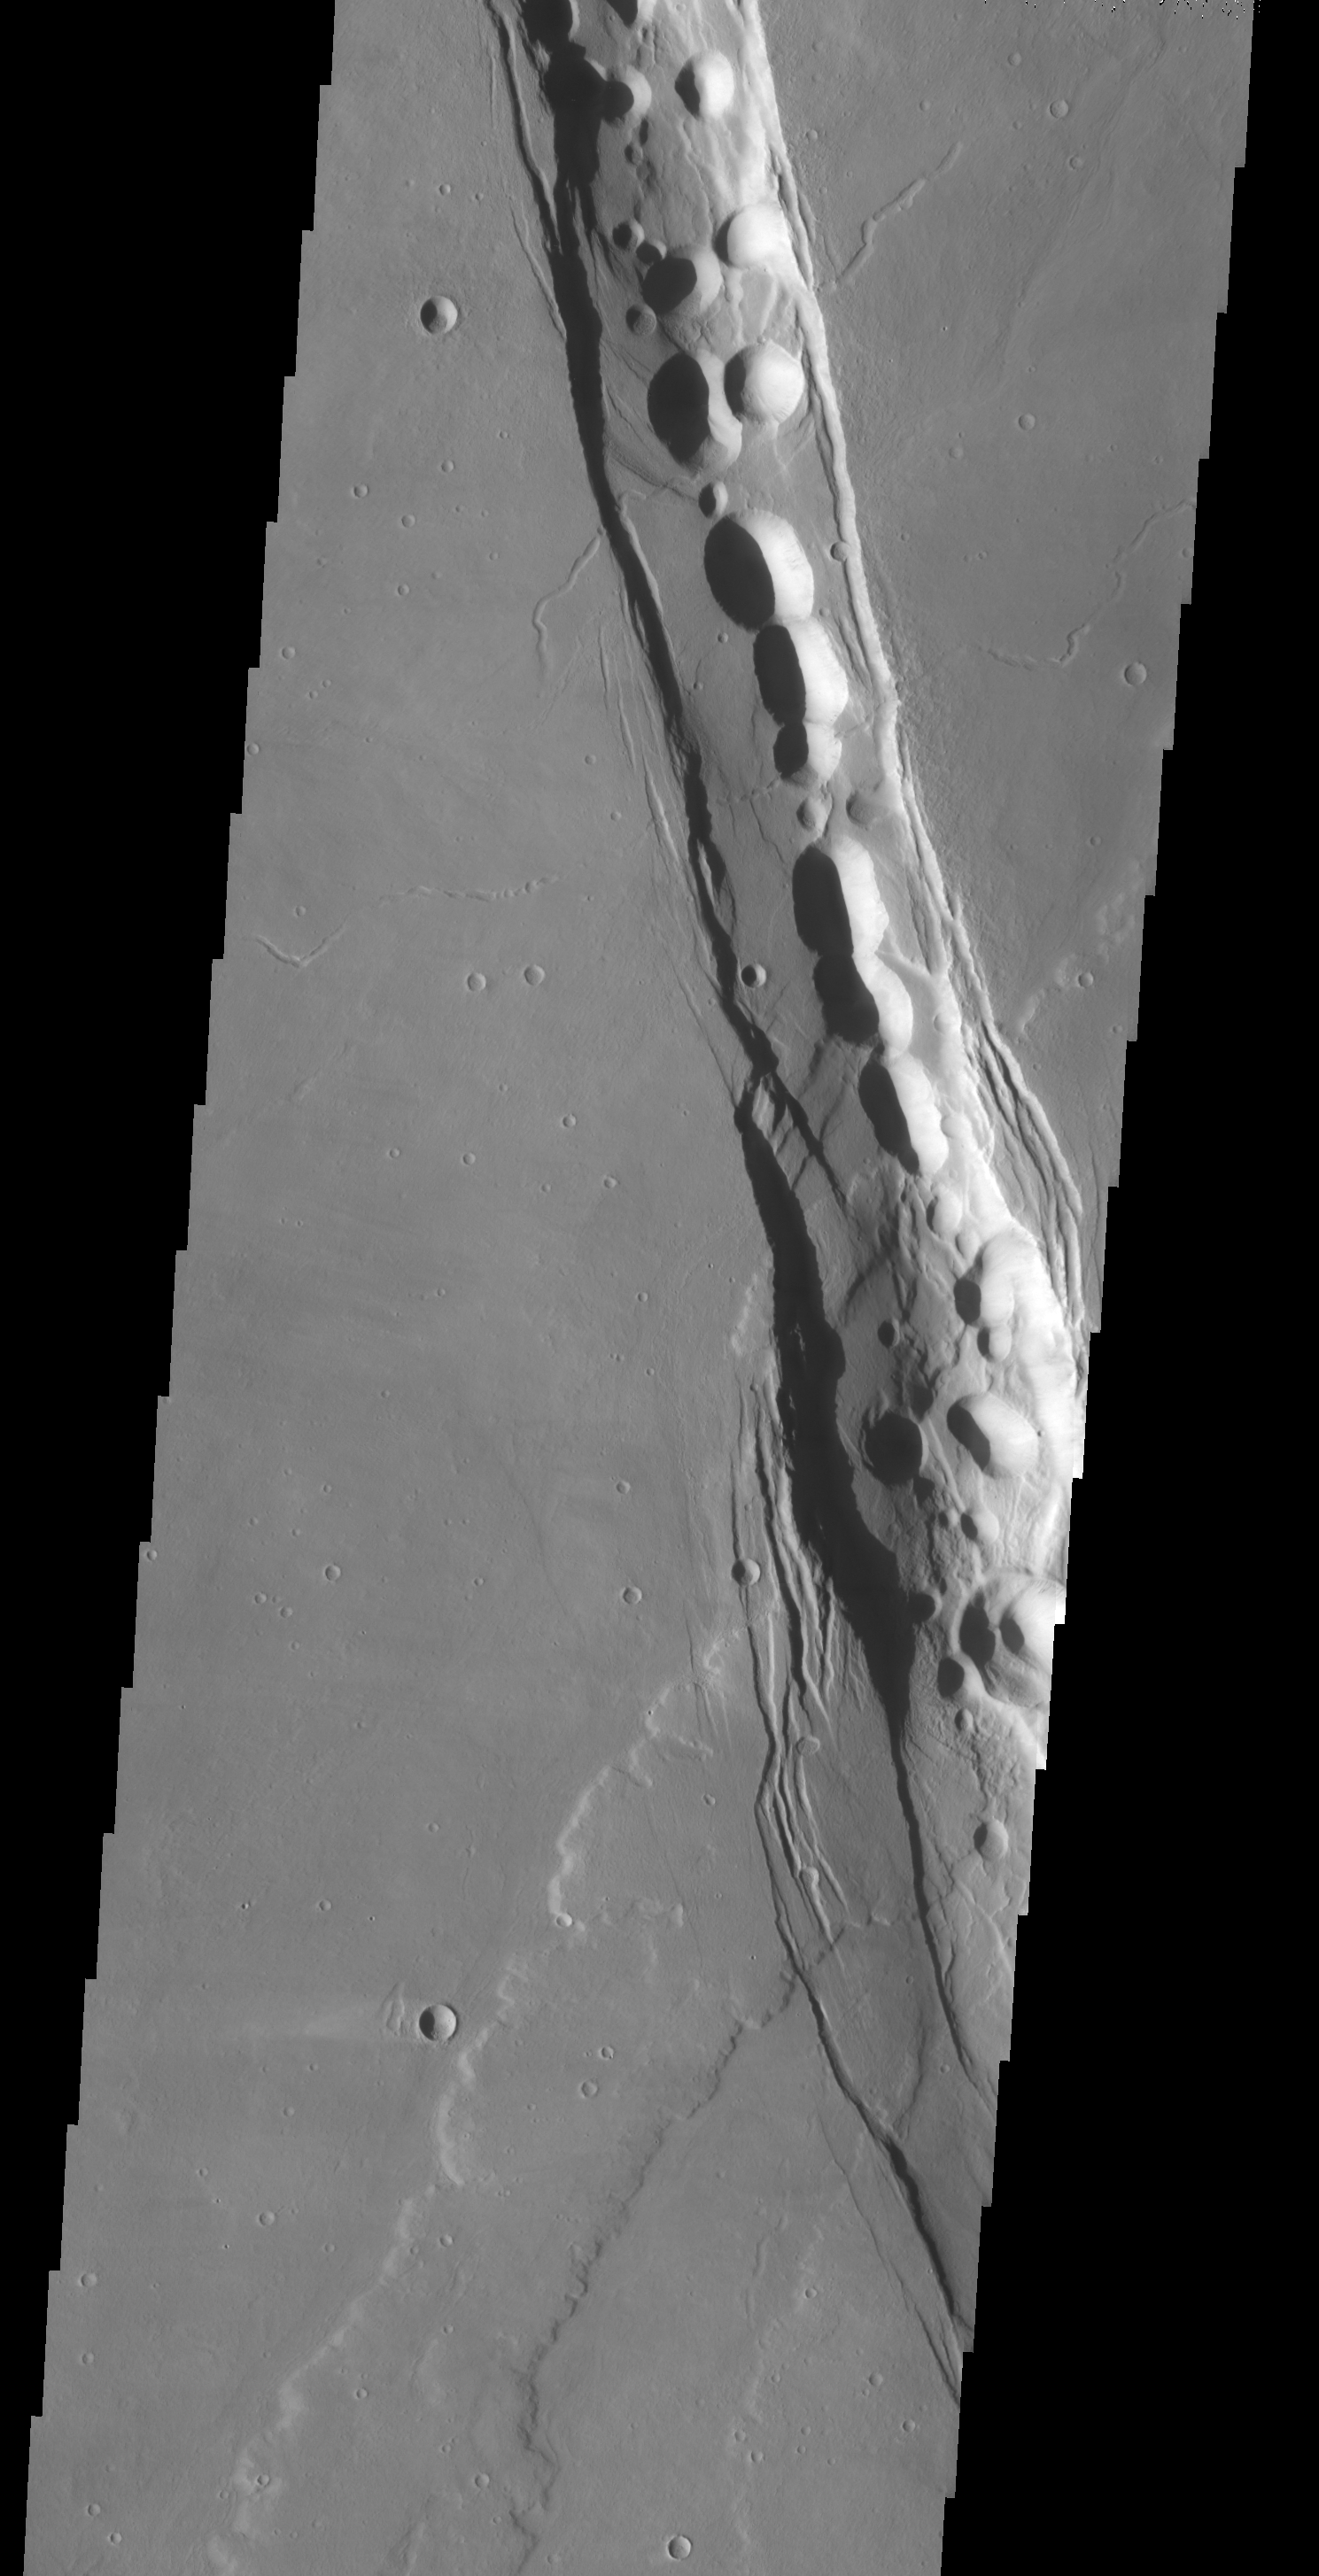

Tractus Catena Collapse Pits

We will be looking at collapse pits for the next two weeks. Collapse pits on Mars are formed in several ways. In volcanic areas, channelized lava flows can form roofs which insulate the flowing lava. These features are termed lava tubes on Earth and are common features in basaltic flows. After the lava has drained, parts of the roof of the tube will collapse under its own weight. These collapse pits will only be as deep as the bottom of the original lava tube. Another type of collapse feature associated with volcanic areas arises when very large eruptions completely evacuate the magma chamber beneath the volcano. The weight of the volcano will cause the entire edifice to subside into the void space below it. Structural features including fractures and graben will form during the subsidence. Many times collapse pits will form within the graben. In addition to volcanic collapse pits, Mars has many collapse pits formed when volatiles (such as subsurface ice) are released from the surface layers. As the volatiles leave, the weight of the surrounding rock causes collapse pits to form.

These collapse pits are found in graben located in Tractus Catena. These features are related to subsidence after magma chamber evacuation of Alba Patera.

Image information: VIS instrument. Latitude 35.8, Longitude 241.7 East (118.3 West). 19 meter/pixel resolution.

Note: this THEMIS visual image has not been radiometrically nor geometrically calibrated for this preliminary release. An empirical correction has been performed to remove instrumental effects. A linear shift has been applied in the cross-track and down-track direction to approximate spacecraft and planetary motion. Fully calibrated and geometrically projected images will be released through the Planetary Data System in accordance with Project policies at a later time.

NASA’s Jet Propulsion Laboratory manages the 2001 Mars Odyssey mission for NASA’s Office of Space Science, Washington, D.C. The Thermal Emission Imaging System (THEMIS) was developed by Arizona State University, Tempe, in collaboration with Raytheon Santa Barbara Remote Sensing. The THEMIS investigation is led by Dr. Philip Christensen at Arizona State University. Lockheed Martin Astronautics, Denver, is the prime contractor for the Odyssey project, and developed and built the orbiter. Mission operations are conducted jointly from Lockheed Martin and from JPL, a division of the California Institute of Technology in Pasadena.

Credit: NASA/JPL/Arizona State University